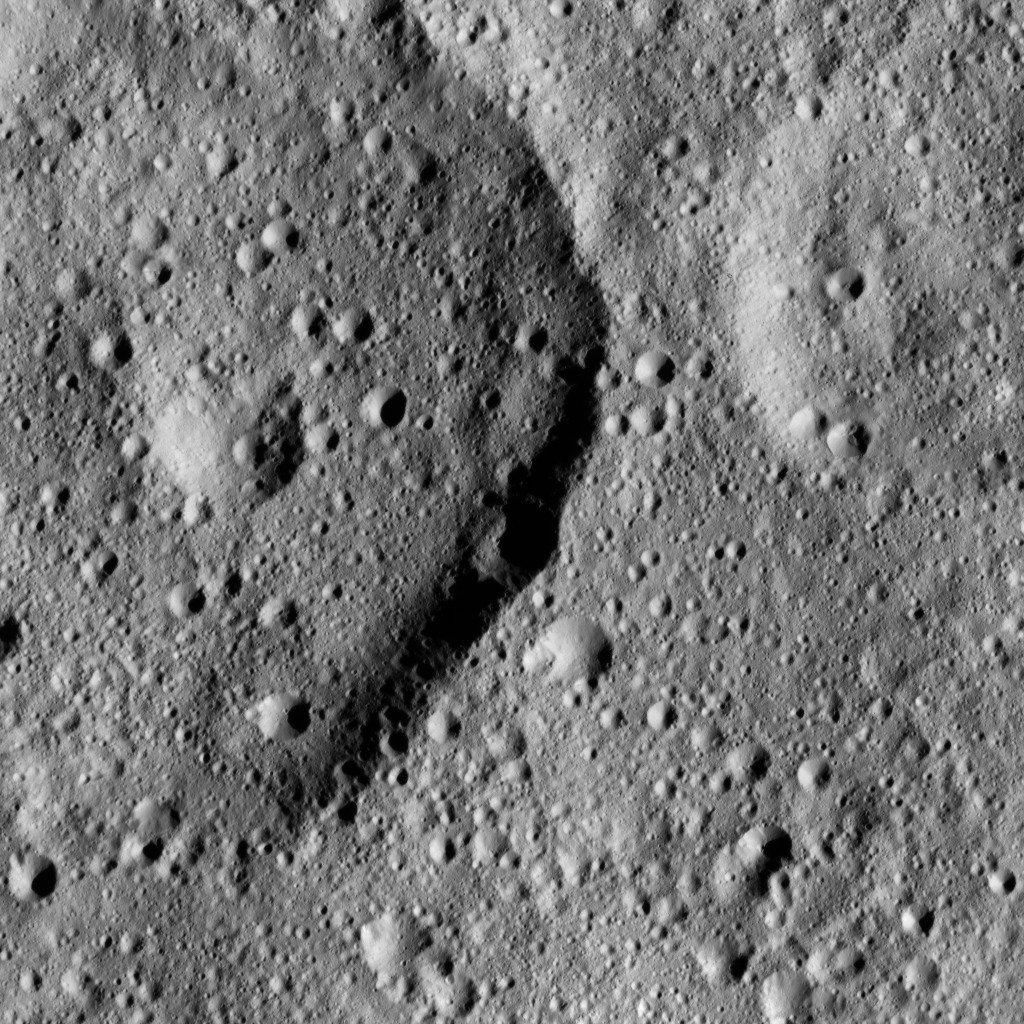

Dawn LAMO Image 189

This image from NASA’s Dawn spacecraft shows Tibong Crater (22 miles, 36 kilometers wide), at left, on Ceres. The image is centered at 29 degrees south latitude, 354 degrees east longitude.

Dawn took this image on June 17, 2016, from its low-altitude mapping orbit, at a distance of about 240 miles (385 kilometers) above the surface. The image resolution is 120 feet (35 meters) per pixel.

Dawn’s mission is managed by JPL for NASA’s Science Mission Directorate in Washington. Dawn is a project of the directorate’s Discovery Program, managed by NASA’s Marshall Space Flight Center in Huntsville, Alabama. UCLA is responsible for overall Dawn mission science. Orbital ATK, Inc., in Dulles, Virginia, designed and built the spacecraft. The German Aerospace Center, the Max Planck Institute for Solar System Research, the Italian Space Agency and the Italian National Astrophysical Institute are international partners on the mission team.

Credit: NASA/JPL-Caltech/UCLA/MPS/DLR/IDA